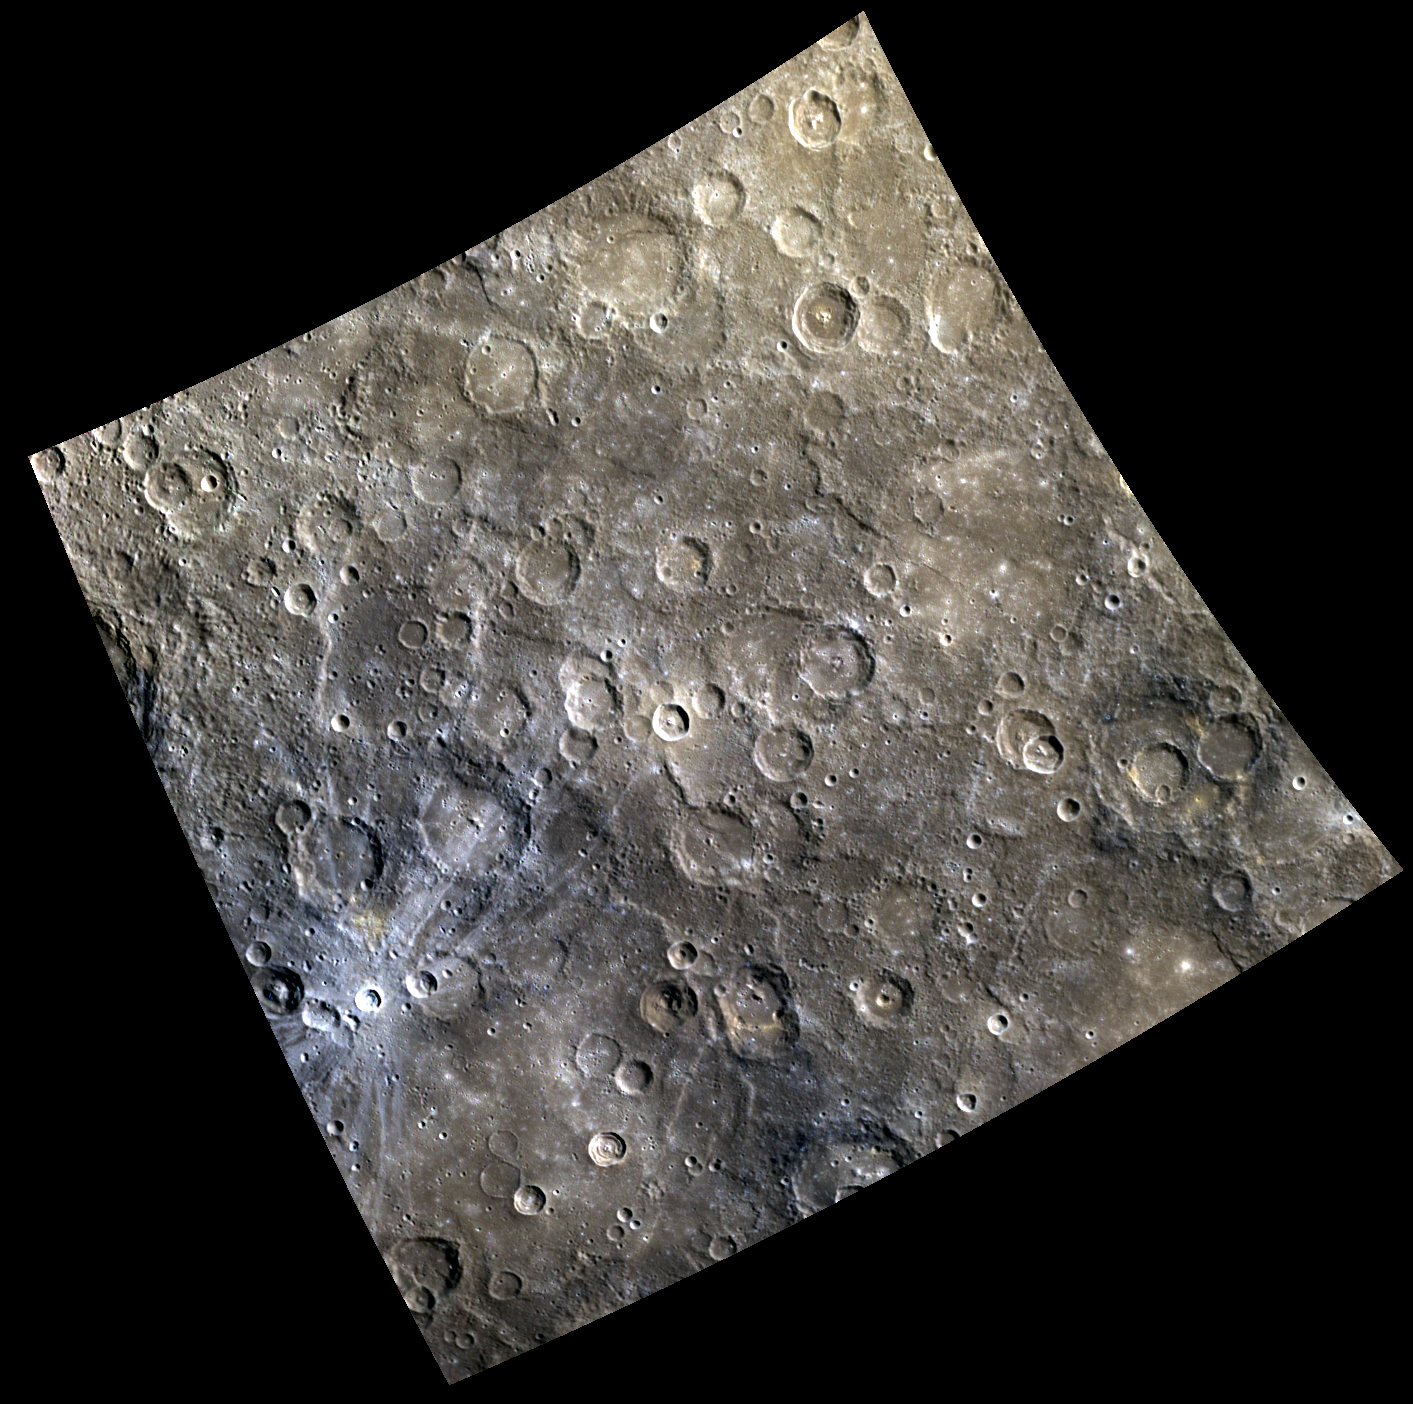

It’s All Over Now, Baby Blue

In the lower left portion of today’s image is a small, young, rayed impact crater. The rays have a typical bluish cast in this color presentation. The relatively blue color in this case is caused partly by the extreme youth of the rays (surfaces exposed to the space environment of Mercury for long periods tend to “redden” and darken). In addition, the crater formed in a dark, bluish terrain called the “Low Reflectance Material.” The tan area toward the top of the image is “intermediate terrain.”

This image was acquired as a high-resolution targeted color observation. Targeted color observations are images of a small area on Mercury’s surface at resolutions higher than the 1-kilometer/pixel 8-color base map. During MESSENGER’s one-year primary mission, hundreds of targeted color observations were obtained. During MESSENGER’s extended mission, high-resolution targeted color observations are more rare, as the 3-color base map is covering Mercury’s northern hemisphere with the highest-resolution color images that are possible.

Date acquired: November 30, 2011
Image Mission Elapsed Time (MET): 231181189, 231181209, 231181193
Image ID: 1078917, 1078922, 1078918
Instrument: Wide Angle Camera (WAC) of the Mercury Dual Imaging System (MDIS)
WAC filters: 9, 7, 6 (996, 748, 433 nanometers) in red, green, and blue.
Center Latitude: -34.19°
Center Longitude: 133.6° E
Resolution: 647 meters/pixel
Scale: The small rayed crater is about 16 km (10 mi.) in diameter.
Incidence Angle: 54.9°
Emission Angle: 3.9°
Phase Angle: 58.7°

The MESSENGER spacecraft is the first ever to orbit the planet Mercury, and the spacecraft’s seven scientific instruments and radio science investigation are unraveling the history and evolution of the Solar System’s innermost planet. Visit the Why Mercury? section of this website to learn more about the key science questions that the MESSENGER mission is addressing. During the one-year primary mission, MDIS acquired 88,746 images and extensive other data sets. MESSENGER is now in a year-long extended mission, during which plans call for the acquisition of more than 80,000 additional images to support MESSENGER’s science goals.

For information regarding the use of images, see the MESSENGER image use policy.

Credit: NASA/Johns Hopkins University Applied Physics Laboratory/Carnegie Institution of Washington